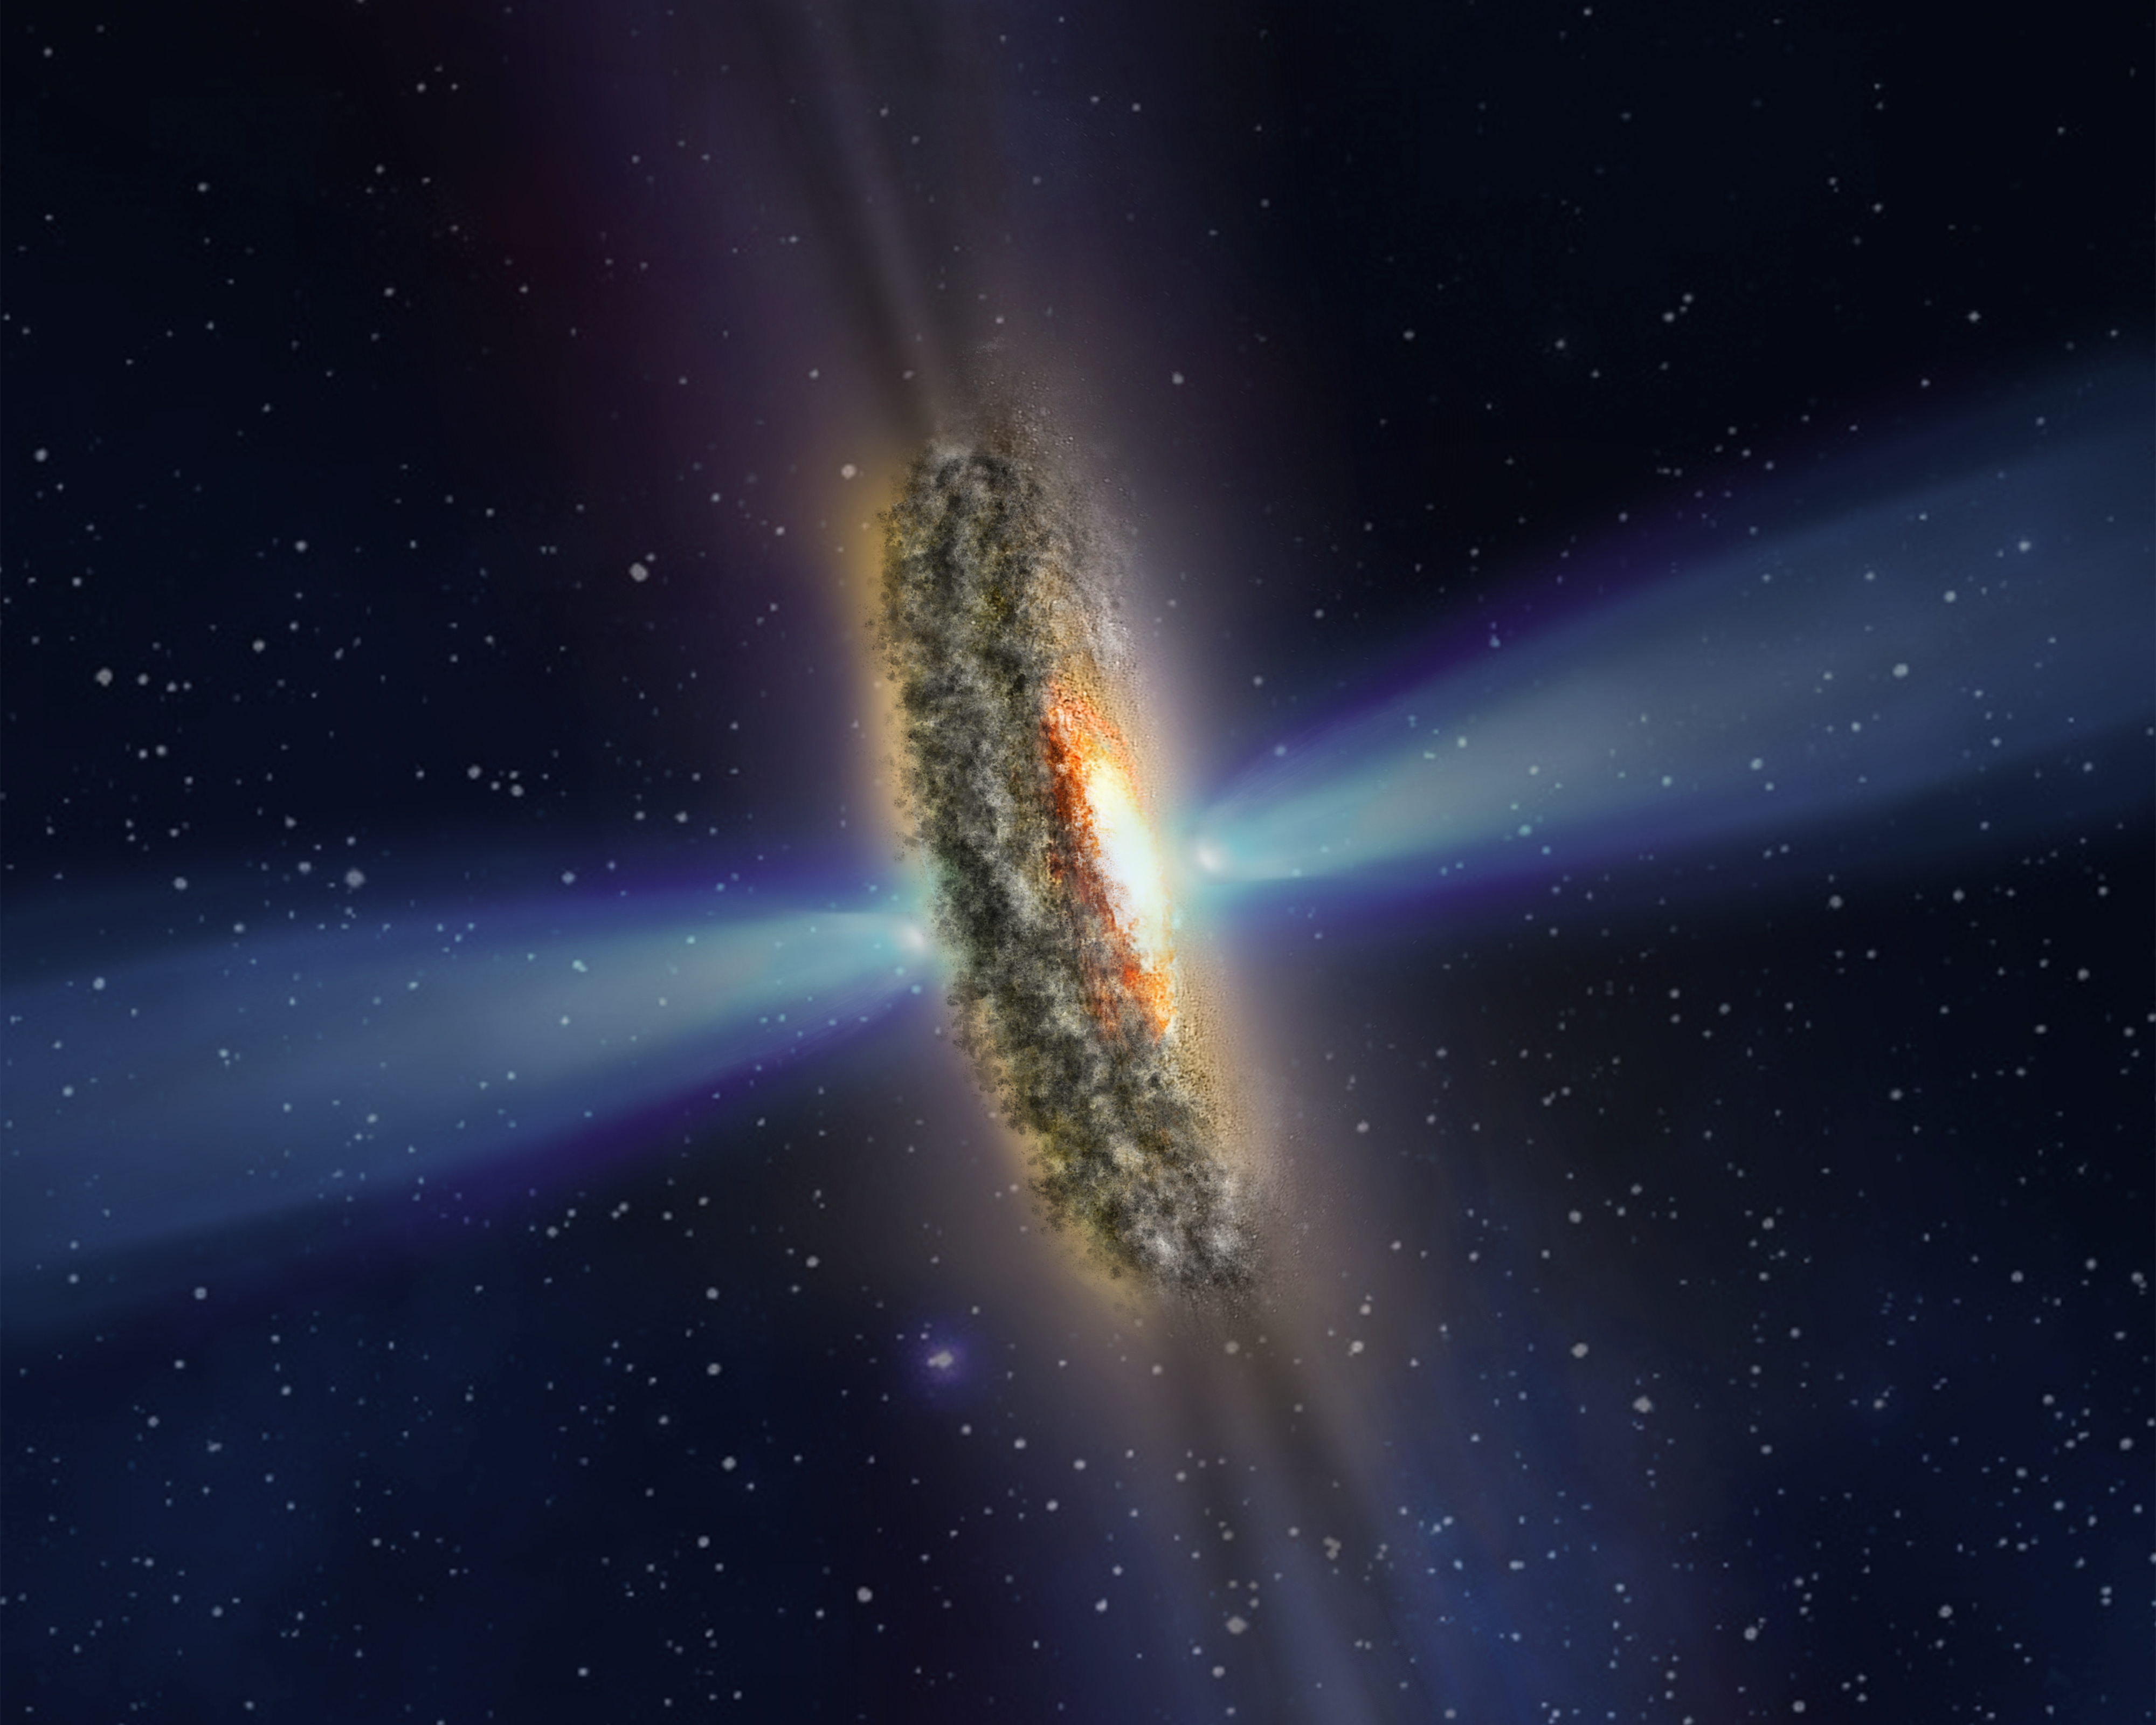

Scenario for Mysterious Light Beams from Active Galaxy

This illustration depicts one possible explanation for the mysterious bright rays and dark shadows observed emanating from the blazingly bright center of nearby active galaxy IC 5063.

In this scenario, a dusty disk surrounding the monster black hole is casting its shadow into space, which is interspersed with bright rays that are leaking through gaps in the disk. The shadows and rays extend from both sides of the disk, seen edge-on in this view. The black hole, which is hidden inside the disk, is surrounded by superheated infalling gas—the source of the bright core. The optical effect is similar to beams of sunlight shining though scattered clouds near sunset.

As seen from Earth, the disk is perpendicular to powerful high-speed jets of plasma that shoot out of the black hole and do not smash into the disk.

Credit: NASA, ESA, and Z. Levy (STScI)